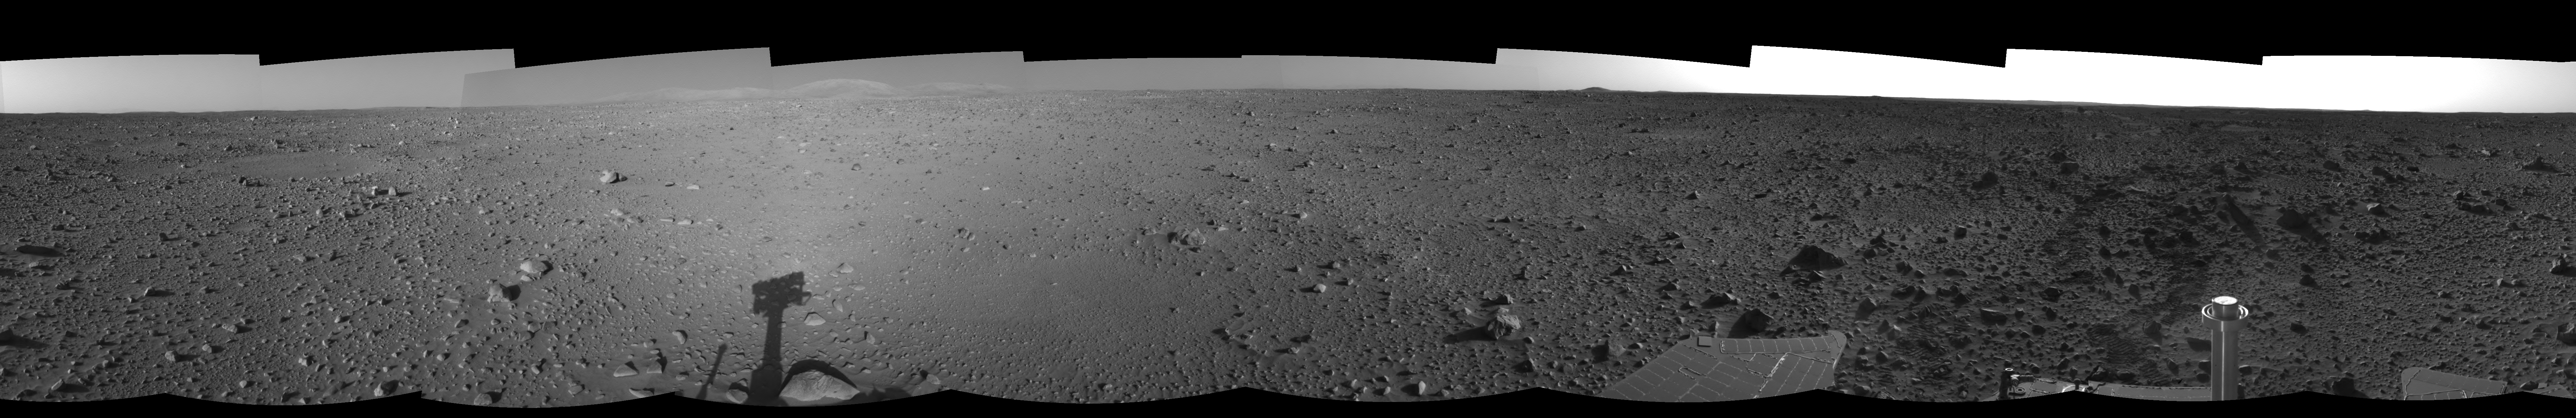

Spirit’s View on Sol 124 (right eye)

This right eye of a stereo pair of views in a cylindrical-perspective projection was created from navigation camera images that NASA’s Mars Exploration Rover Spirit acquired on sol 124 (May 9, 2004). It reveals Spirit’s view as it gets closer to the “Columbia Hills.”

See PIA05901 for 3-D view and PIA05902 for left eye view of this right eye cylindrical-perspective projection.

Credit: NASA/JPL